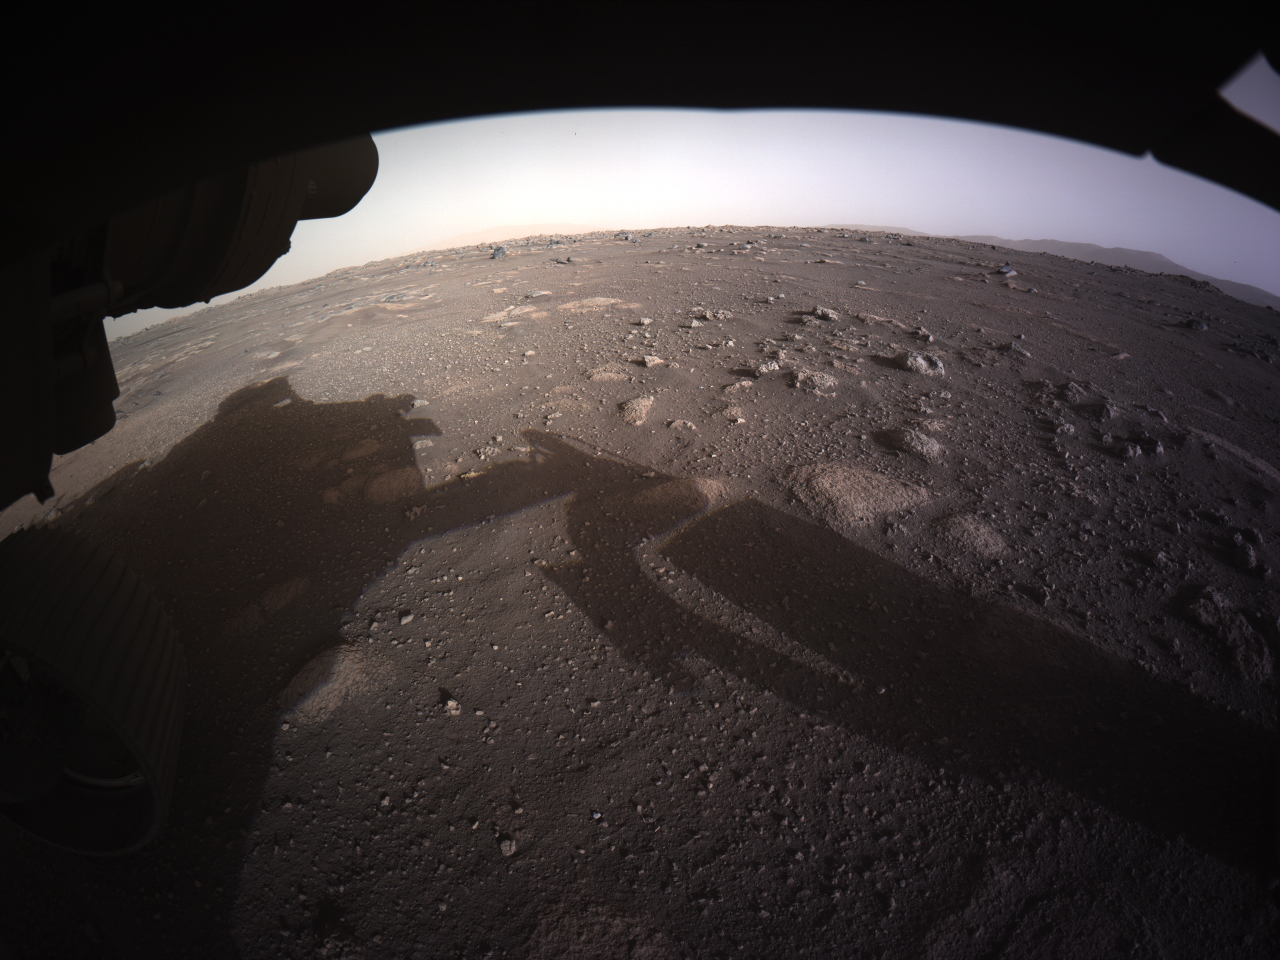

Perseverance’s First Full-Color Look at Mars

This is the first high-resolution, color image to be sent back by the Hazard Cameras (Hazcams) on the underside of NASA’s Perseverance Mars rover after its landing on Feb. 18, 2021.

A key objective for Perseverance’s mission on Mars is astrobiology, including the search for signs of ancient microbial life. The rover will characterize the planet’s geology and past climate, pave the way for human exploration of the Red Planet, and be the first mission to collect and cache Martian rock and regolith (broken rock and dust).

Subsequent NASA missions, in cooperation with ESA (the European Space Agency), would send spacecraft to Mars to collect these cached samples from the surface and return them to Earth for in-depth analysis.

The Mars 2020 mission is part of a larger program that includes missions to the Moon as a way to prepare for human exploration of the Red Planet. JPL, which is managed for NASA by Caltech in Pasadena, California, built and manages operations of the Perseverance and Curiosity rovers.

Credit: NASA/JPL-Caltech